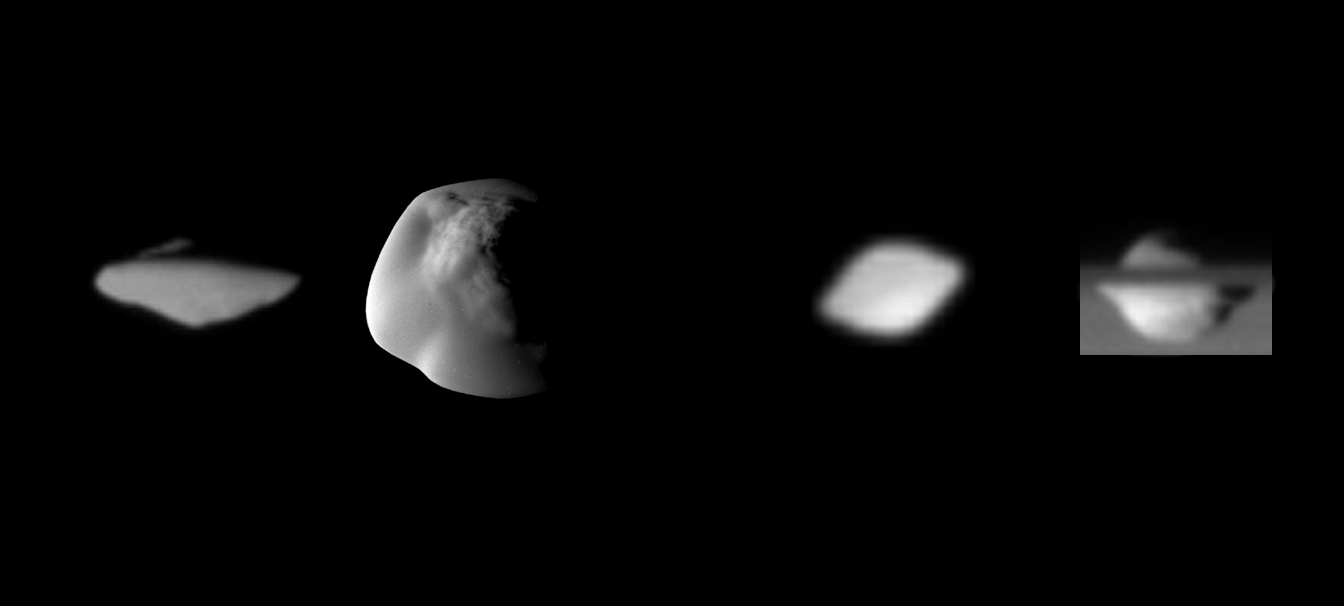

Saturn’s Saucer Moons

Annotated Version

Shown here are the highest resolution images of the moons Pan and Atlas, showing their distinctive “flying saucer” shapes, owing to equatorial ridges not seen on the other moons of Saturn.

From left to right: a view of Atlas’ trailing hemisphere, with north up, at a spatial scale of about 1 kilometer (0.6 mile) per pixel; Atlas seen at about 250 meters (820 feet) per pixel from mid-southern latitudes, with the sub-Saturn hemisphere at the top and leading hemisphere to the left; Pan’s trailing hemisphere seen at about 3 kilometers (2 miles) per pixel from low southern latitudes; an equatorial view, with Saturn in the background, of Pan’s anti-Saturn hemisphere at about 1 kilometer (0.6 mile) per pixel.

On Atlas, the ridge extends 20 to 30 degrees in latitude on either side of the equator; on Pan, its latitudinal extent is 15 to 20 degrees. Atlas shows more asymmetry than Pan in having a more rounded ridge in the leading and sub-Saturn quadrants.

The heights of the ridges can be crudely estimated by assuming (ellipsoidal) shapes that lack ridges and vary smoothly cross the equator. Heights of Atlas’ ridge range from about 3 kilometers (2 miles) at 270 degrees west longitude to 5 kilometers (3 miles) at 180 and 0 degrees. Pan’s ridge reaches about 4 kilometers (2.5 miles) at 0 degrees west longitude, and is about 1.5 kilometers (0.9 mile) high over most of the rest of the equator.

The ridges represent about 27 percent of Atlas’ volume and 10 percent of Pan’s volume.

The images were acquired with the Cassini spacecraft narrow-angle camera between 2005 and 2007. Pan is 33 kilometers (20.5 miles) across at its equator and 21 kilometers (13 miles) across at its poles; Atlas is 39 kilometers (24 miles) across at its equator and 18 kilometers (11 miles) across at its poles.

The Cassini-Huygens mission is a cooperative project of NASA, the European Space Agency and the Italian Space Agency. The Jet Propulsion Laboratory, a division of the California Institute of Technology in Pasadena, manages the mission for NASA’s Science Mission Directorate, Washington, D.C. The Cassini orbiter and its two onboard cameras were designed, developed and assembled at JPL. The imaging operations center is based at the Space Science Institute in Boulder, Colo.

Credit: NASA/JPL/Space Science Institute